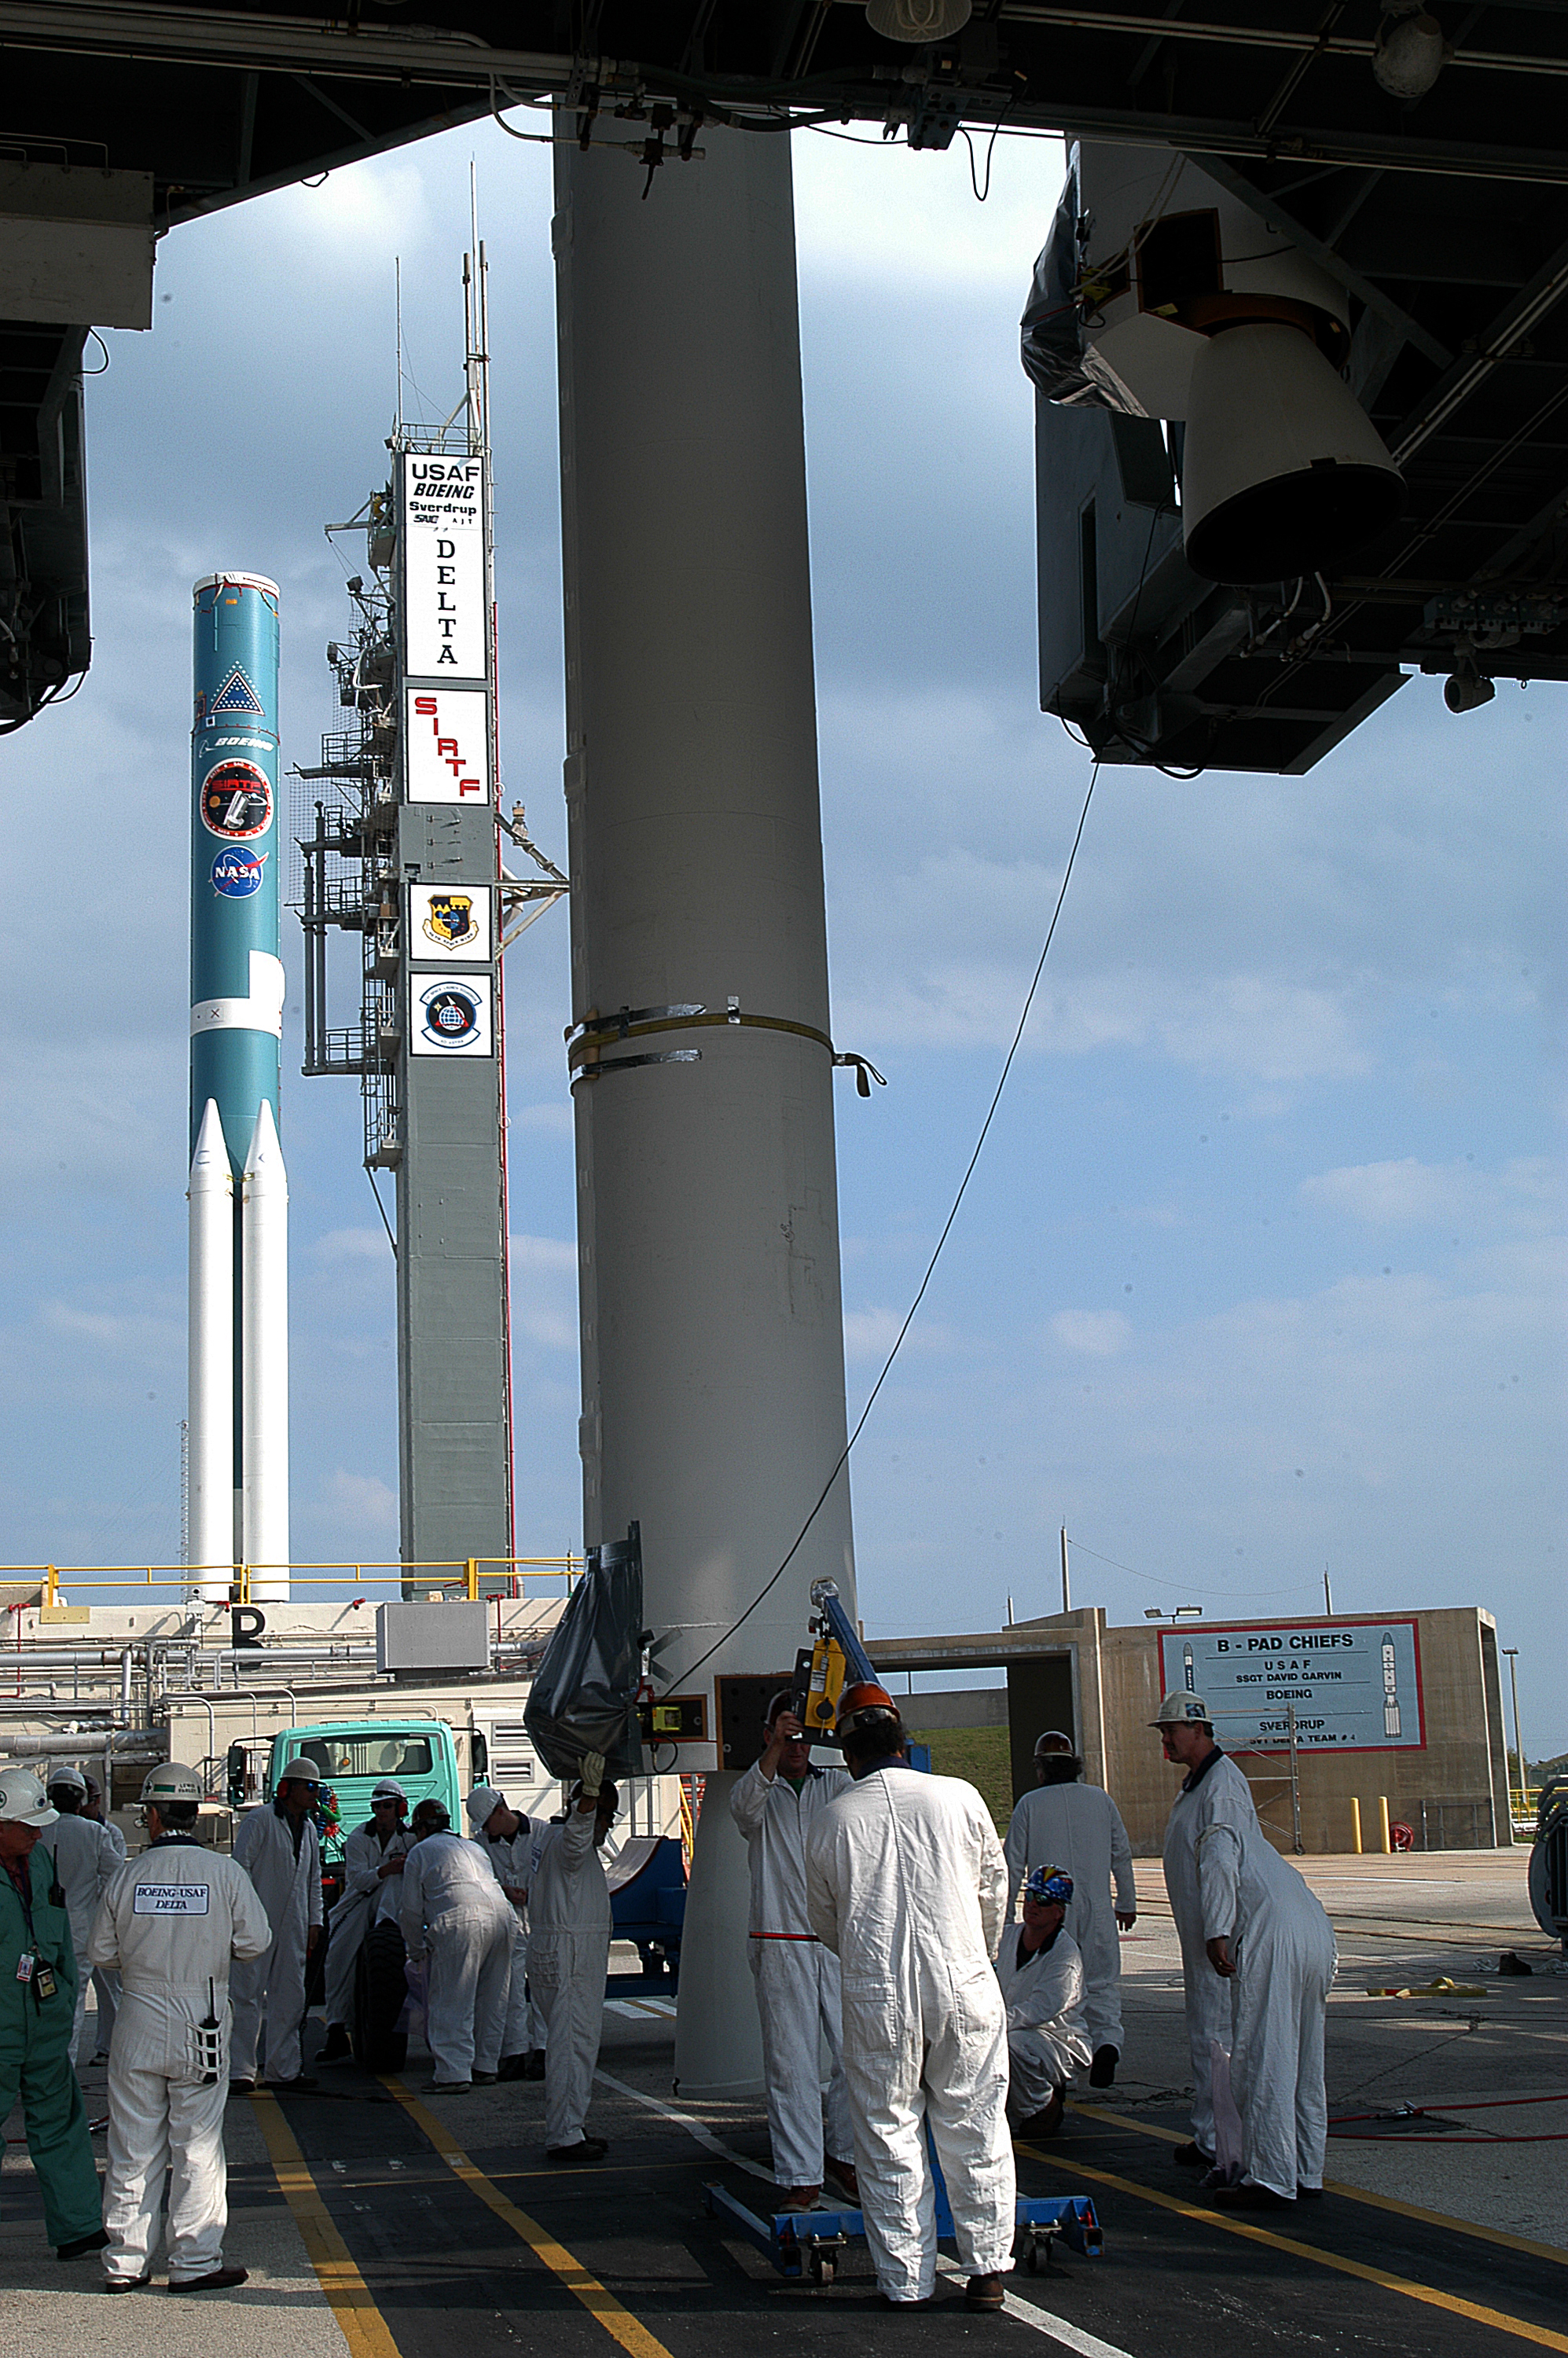

The Rocket that Didn't Launch Spitzer

A Delta II rocket, initially intended to launch the Spitzer Space Telescope on April 18, 2003. However, due to additional engineering tests that were needed on the rocket, the launch was delayed and the rocket was instead used to launch a Mars mission. Spitzer launched on a different rocket on August 25, 2003.

Credit: NASA/KSC